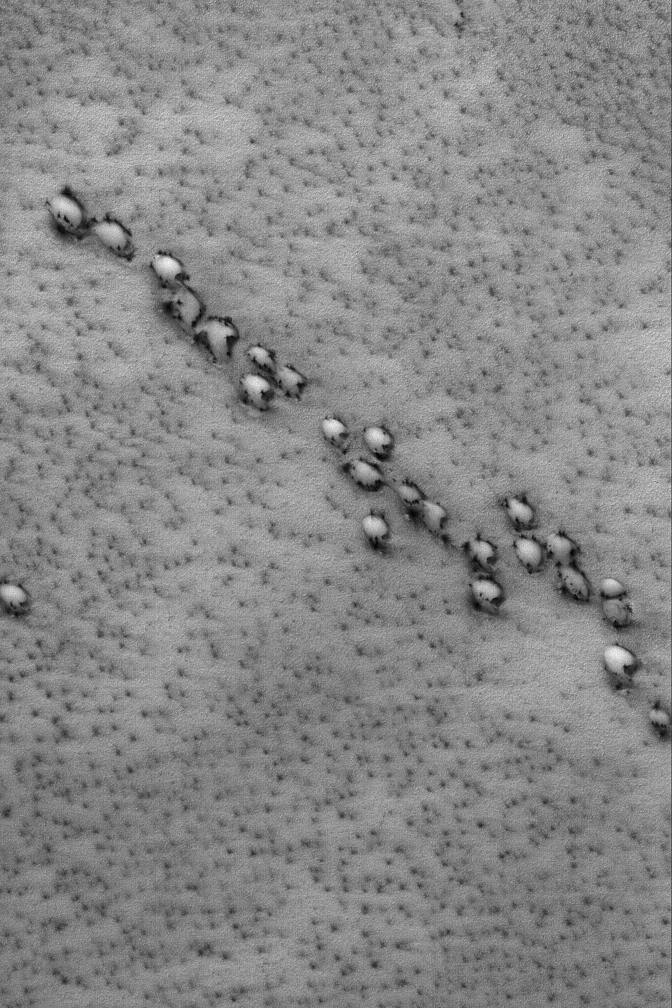

Aligned Defrosting Dunes

17 August 2004
This July 2004 Mars Global Surveyor (MGS) Mars Orbiter Camera (MOC) image shows a group of aligned barchan sand dunes in the martian north polar region. At the time, the dunes were covered with seasonal frost, but the frost had begun to sublime away, leaving dark spots and dark outlines around the dunes. The surrounding plains exhibit small, diffuse spots that are also the result of subliming seasonal frost. This northern spring image, acquired on a descending ground track (as MGS was moving north to south on the “night” side of Mars) is located near 78.8°N, 34.8°W. The image covers an area about 3 km (1.9 mi) across and sunlight illuminates the scene from the upper left.

Credit: NASA/JPL/Malin Space Science Systems